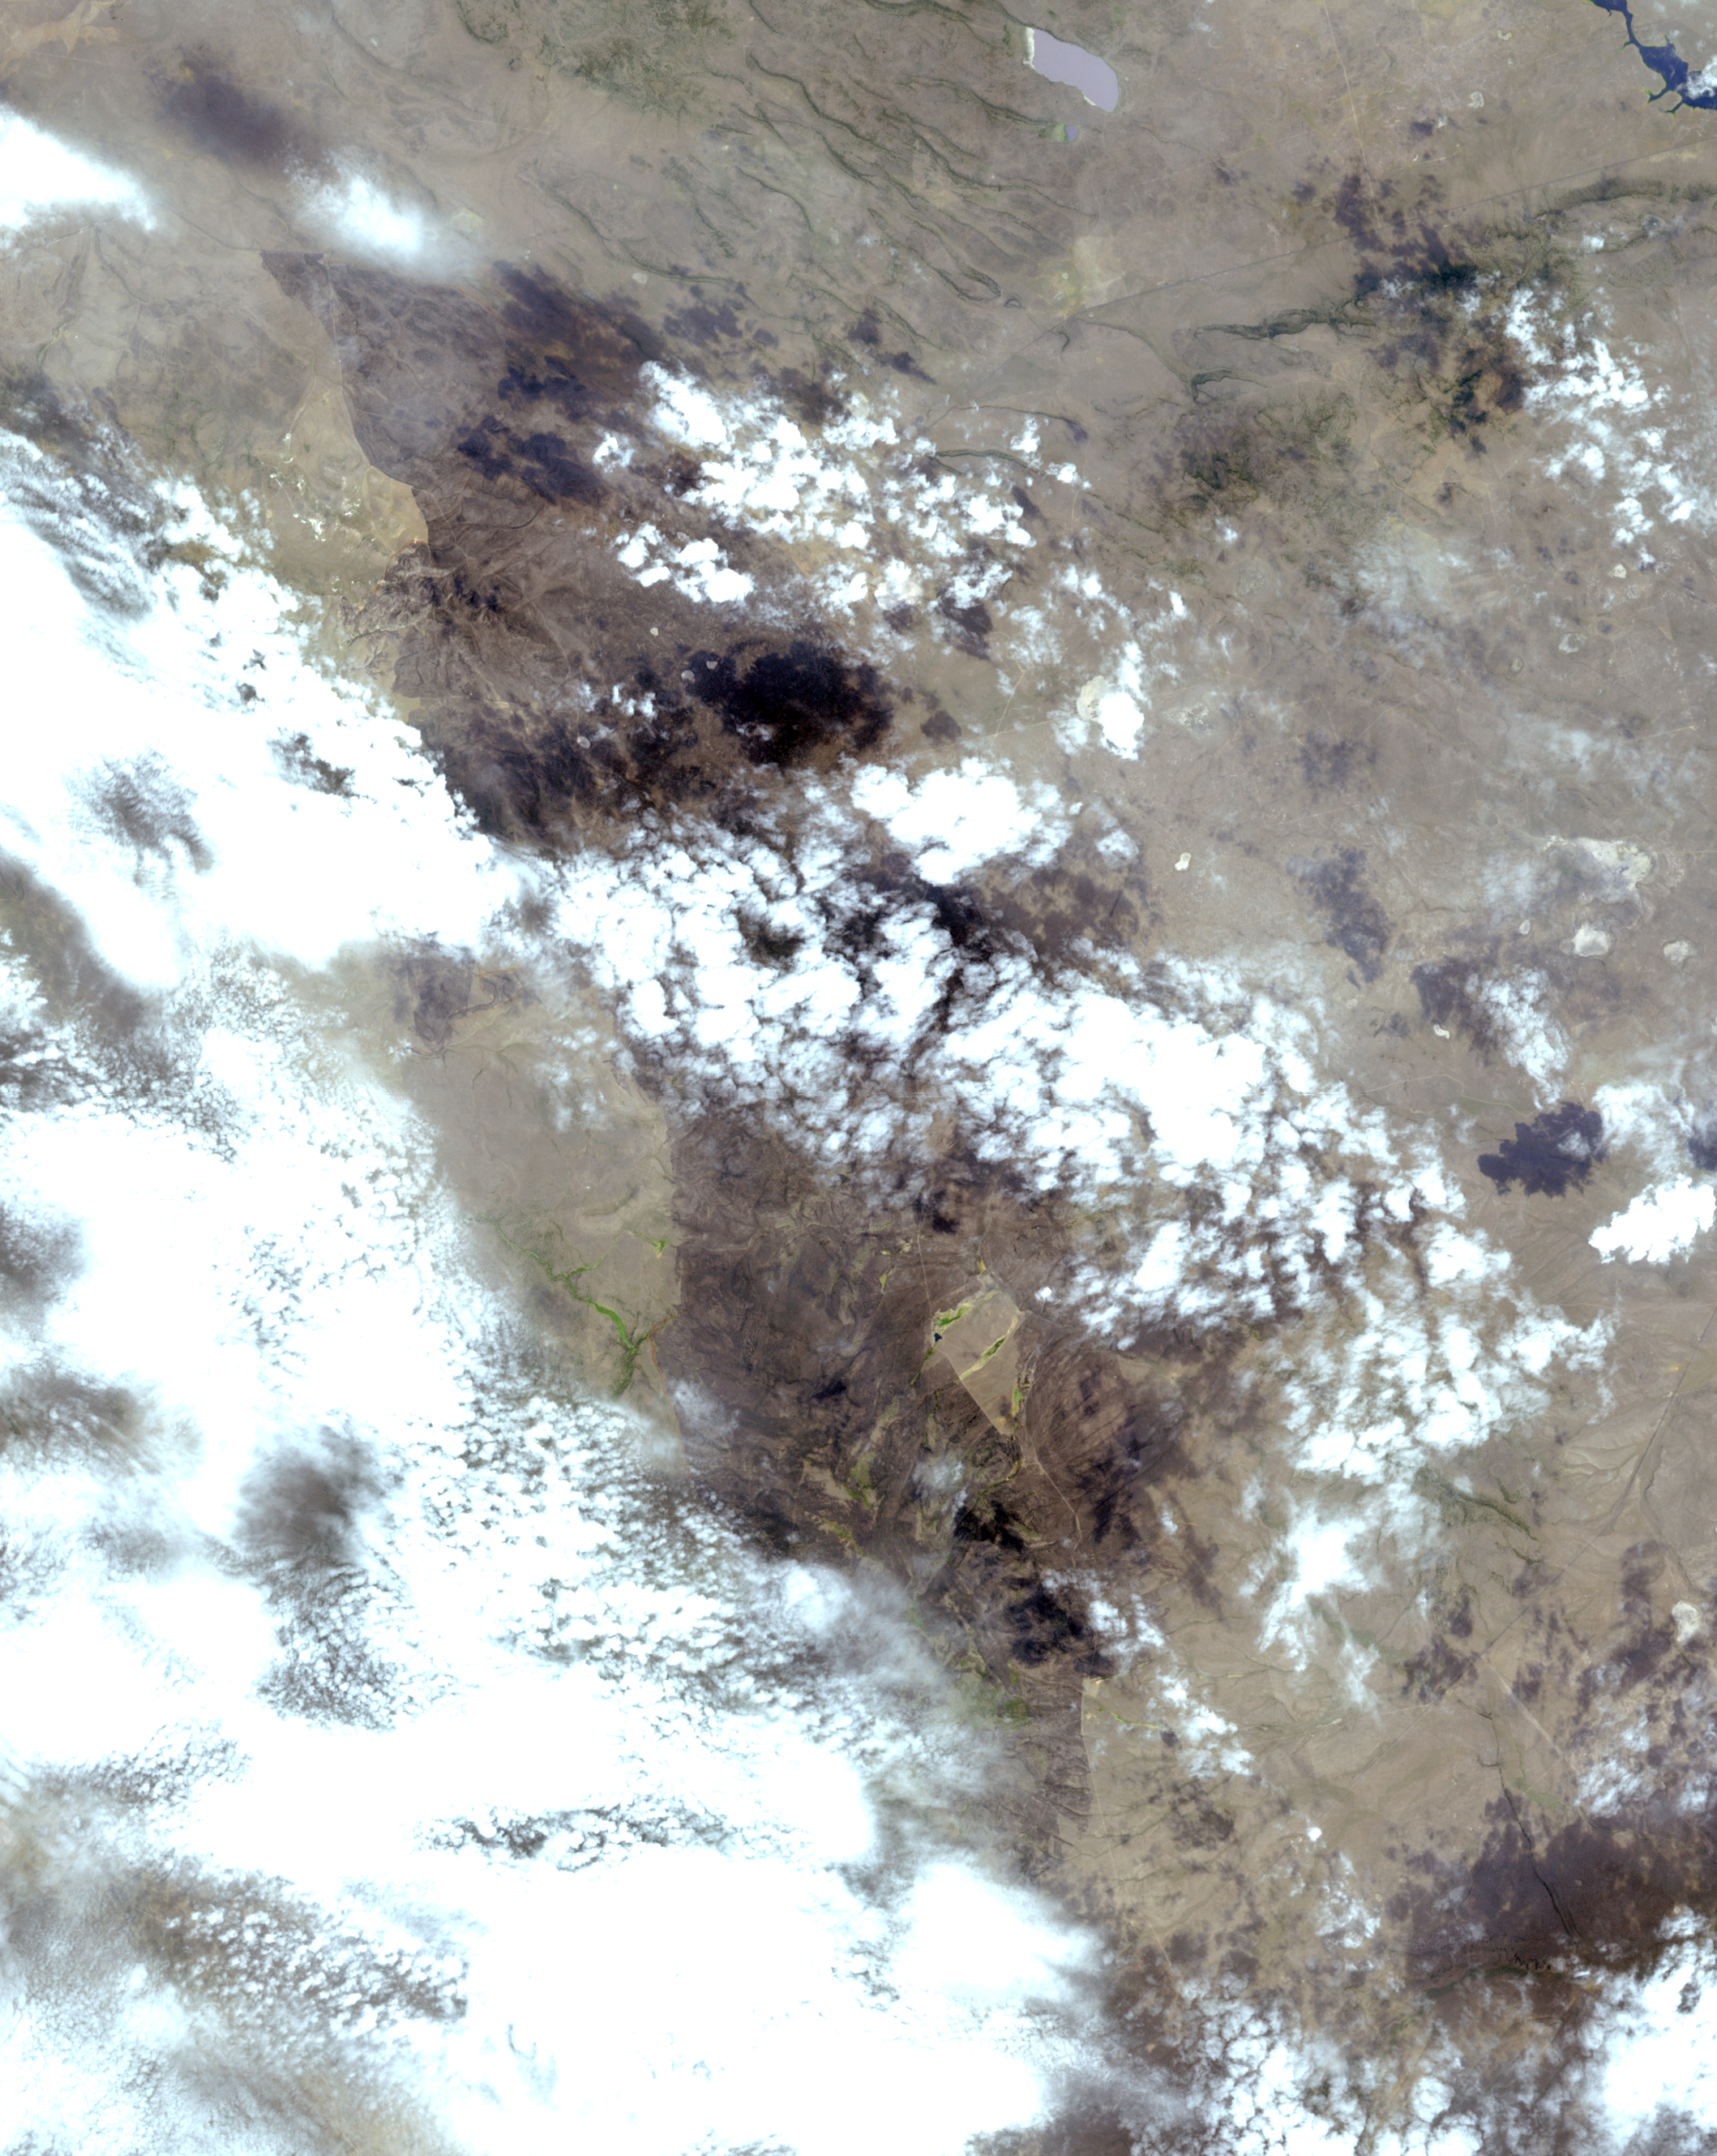

Oregon Wildfire Captured in NASA Satellite Image

In early August 2017, the Cinder Butte fire burned 9 miles (15 kilometers) outside of the town of Riley, Oregon, and consumed more than 82 square miles (53,000 acres) of forest and brushland. The fire threatened tribal archaeological sites with strong significance to the Burns Paiute and Klamath tribes. Firefighters were able to contain the fire before it could damage the historic sites. On the image, the burned area is gray-brown, and cloud shadows are dark gray-to-black. The image was acquired Aug. 23, 2017, covers an area of 20 by 25 miles (31.5 by 39.9 kilometers), and is located at 43.5 degrees north, 119.9 degrees west.

With its 14 spectral bands from the visible to the thermal infrared wavelength region and its high spatial resolution of 15 to 90 meters (about 50 to 300 feet), ASTER images Earth to map and monitor the changing surface of our planet. ASTER is one of five Earth-observing instruments launched Dec. 18, 1999, on Terra. The instrument was built by Japan’s Ministry of Economy, Trade and Industry. A joint U.S./Japan science team is responsible for validation and calibration of the instrument and data products.

The broad spectral coverage and high spectral resolution of ASTER provides scientists in numerous disciplines with critical information for surface mapping and monitoring of dynamic conditions and temporal change. Example applications are: monitoring glacial advances and retreats; monitoring potentially active volcanoes; identifying crop stress; determining cloud morphology and physical properties; wetlands evaluation; thermal pollution monitoring; coral reef degradation; surface temperature mapping of soils and geology; and measuring surface heat balance.

The U.S. science team is located at NASA’s Jet Propulsion Laboratory, Pasadena, Calif. The Terra mission is part of NASA’s Science Mission Directorate, Washington, D.C.

Credit: NASA/METI/AIST/Japan Space Systems, and U.S./Japan ASTER Science Team